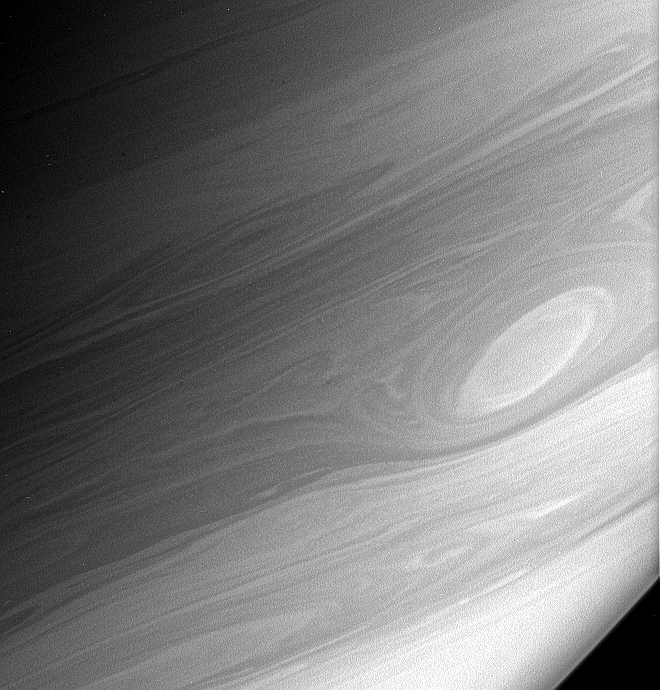

Bright Vortex

Gaseous Saturn rotates quickly — once every approximately 10.8 hours — and its horizontal cloud bands rotate at different rates relative to each other. These conditions can cause turbulent features in the atmosphere to become greatly stretched and sheared, creating the beautiful patterns that the Cassini spacecraft observes. This turbulence and shear is particularly notable at those boundaries where the different bands slide past each other.

Vortices like the one seen here are long-lived dynamical features that are part of the general circulation of Saturn’s atmosphere. They are counterparts to the east-west flowing jets and can last for months or years. They probably grow by merging with other vortices until a few dominate a particular shear zone between two jets.

This image was taken in polarized infrared light with the Cassini spacecraft narrow-angle camera on March 7, 2006, at a distance of approximately 2.9 million kilometers (1.8 million miles) from Saturn. The image scale is 17 kilometers (10 miles) per pixel.

The Cassini-Huygens mission is a cooperative project of NASA, the European Space Agency and the Italian Space Agency. The Jet Propulsion Laboratory, a division of the California Institute of Technology in Pasadena, manages the mission for NASA’s Science Mission Directorate, Washington, D.C. The Cassini orbiter and its two onboard cameras were designed, developed and assembled at JPL. The imaging operations center is based at the Space Science Institute in Boulder, Colo.

Credit: NASA/JPL/Space Science Institute